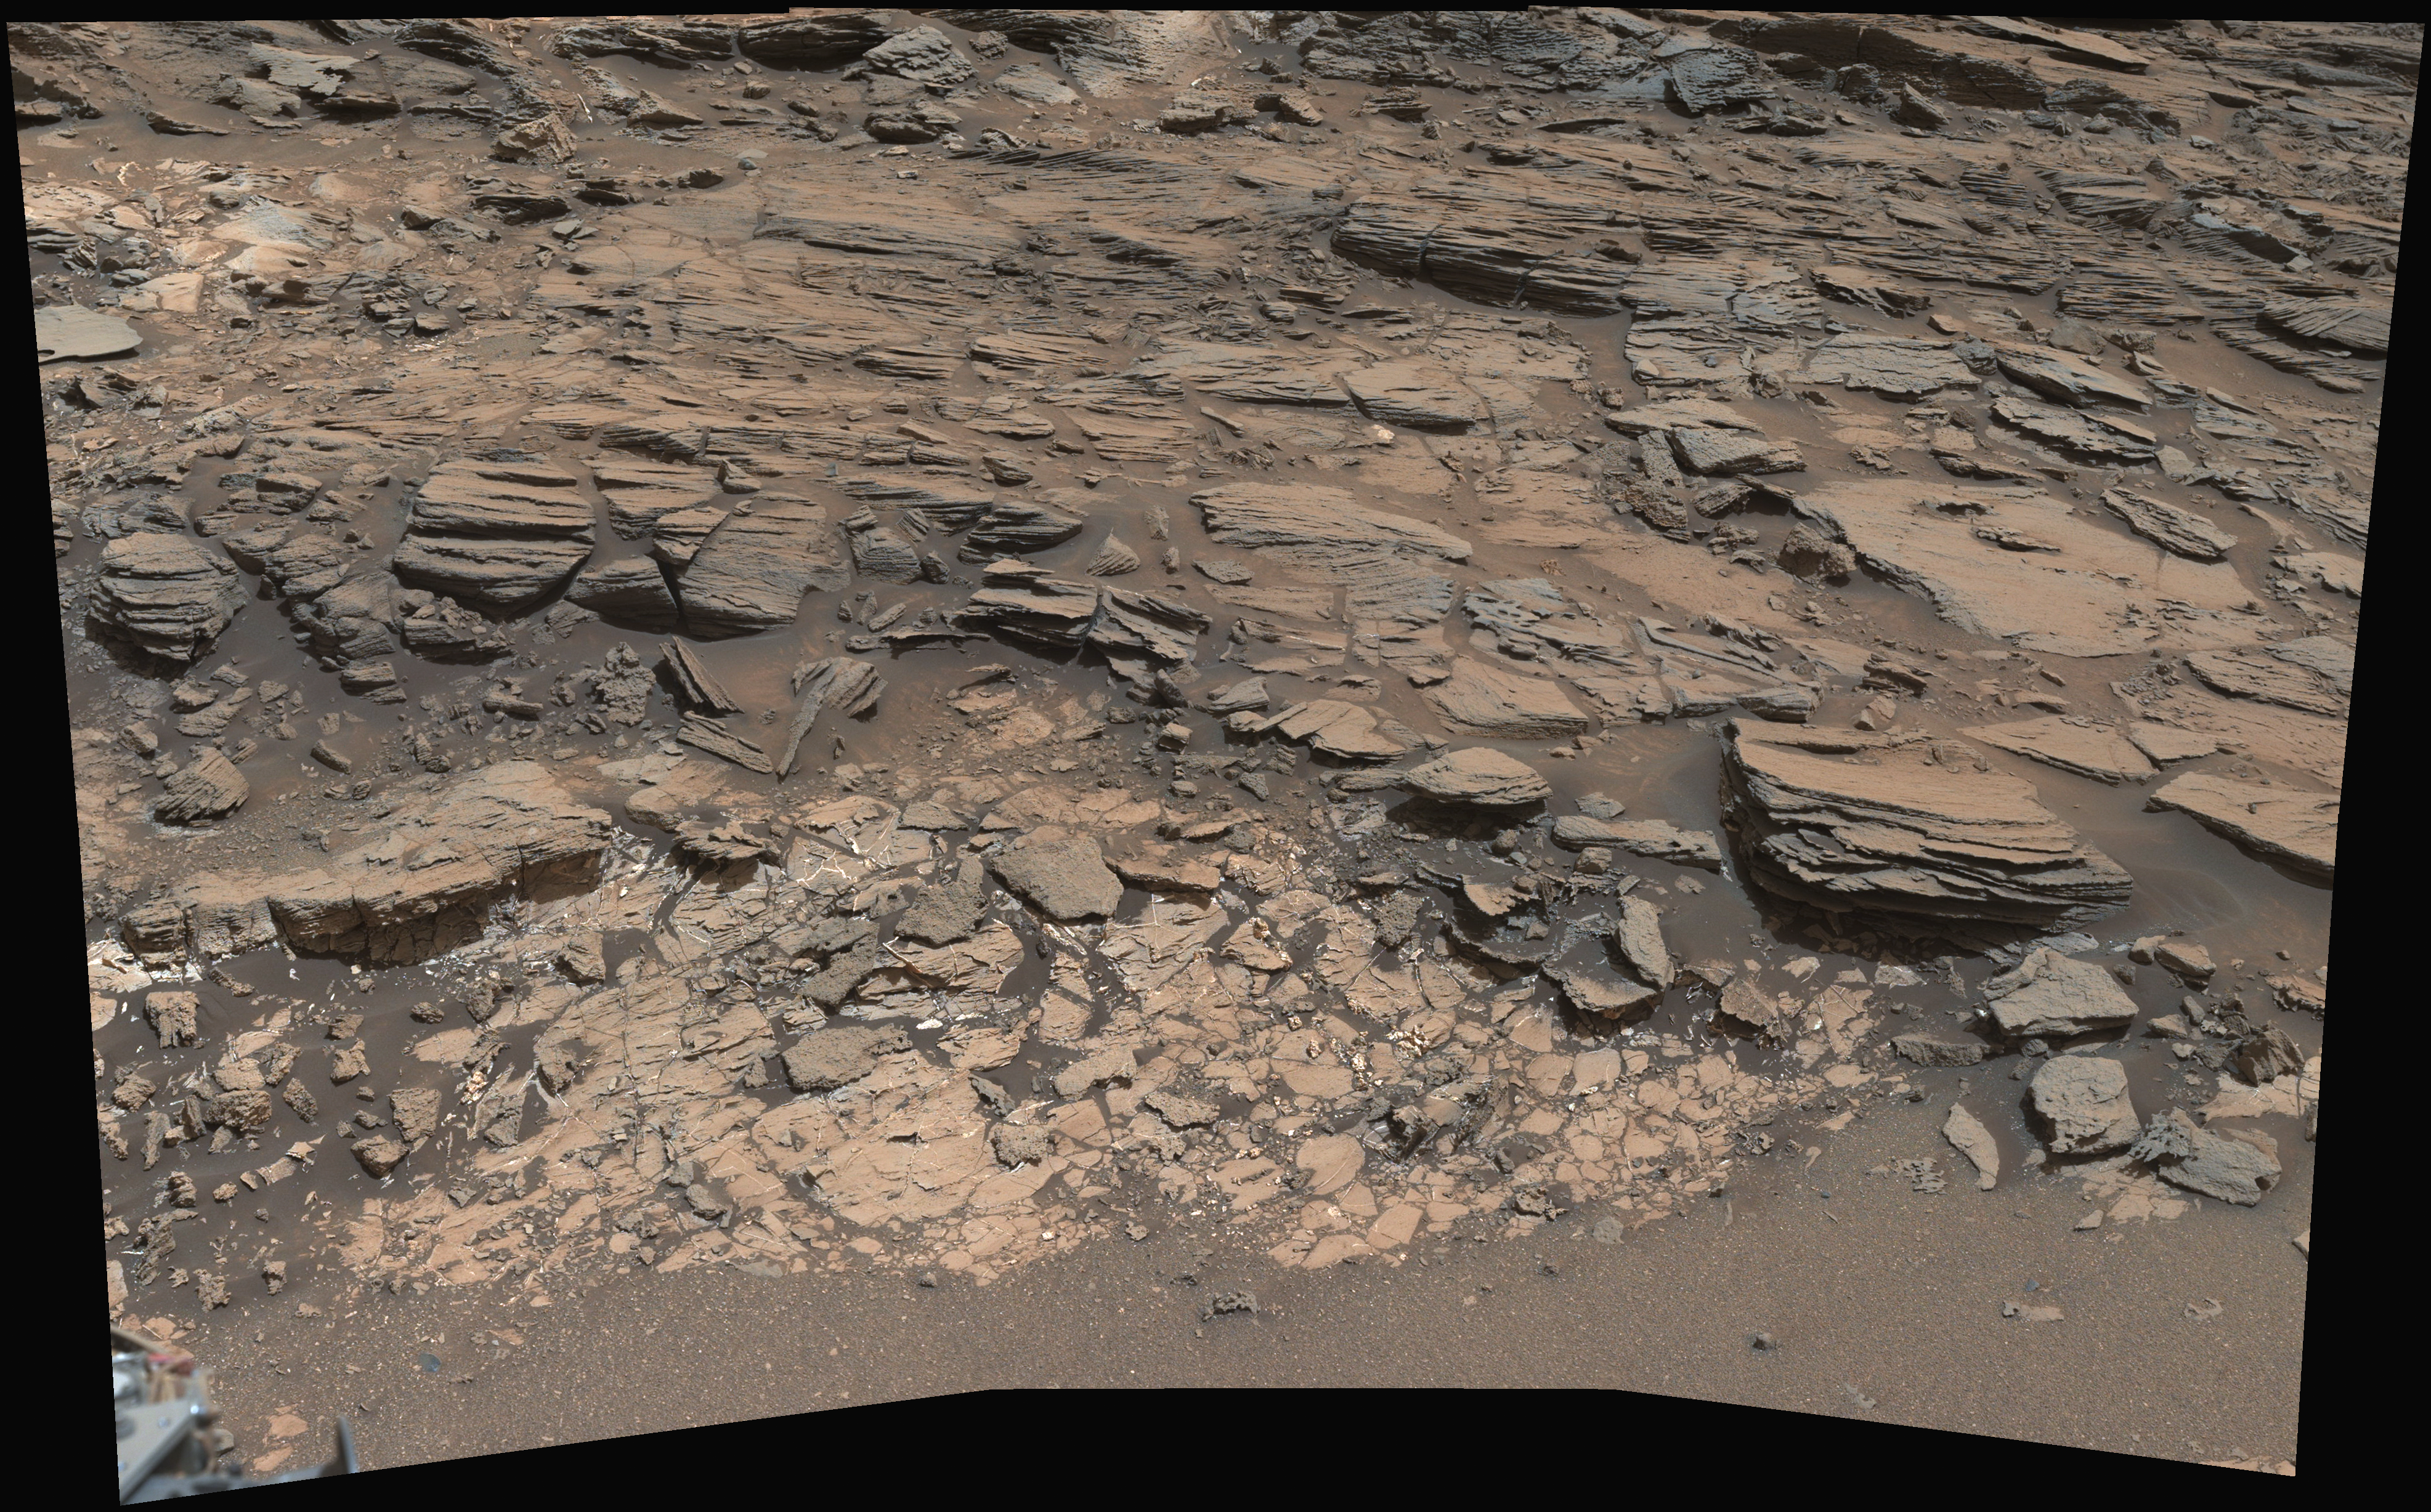

Geological Contact Zone Near ‘Marias Pass’ on Mars

Figure 1

This view from the Mast Camera (Mastcam) on NASA’s Curiosity Mars rover shows a site where two different types of bedrock meet on lower Mount Sharp.

The scene combines multiple images taken by the left-eye camera of Mastcam on May 25, 2015, during the 995th Martian day, or sol, of Curiosity’s work on Mars, in a valley just below “Marias Pass.” The color has been approximately white-balanced to resemble how the scene would appear under daytime lighting conditions on Earth.

The paler part of the outcrop, in the foreground, is mudstone similar to what Curiosity examined in 2014, and in early 2015, at “Pahrump Hills.” The darker, finely bedded bedrock higher in the image and overlying the mudstone stratigraphically is sandstone that the rover team calls the “Stimson” unit.

The scene covers an area about 10 feet (3 meters) wide in the foreground. Figure 1 includes scale bars of 50 centimeters (about 20 inches) in the foreground, and 100 centimeters (about 39 inches) in the middle distance.

Malin Space Science Systems, San Diego, built and operates the rover’s Mastcam. NASA’s Jet Propulsion Laboratory, a division of the California Institute of Technology, Pasadena, manages the Mars Science Laboratory Project for NASA’s Science Mission Directorate, Washington.

Credit: NASA/JPL-Caltech/MSSS